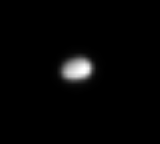

New Moon

This magnified view shows tiny Polydeuces, a moon that was discovered by the Cassini spacecraft and is a mere 3 kilometers (2 miles) across. Along with much larger Helene (32 kilometers, or 20 miles across), Polydeuces orbits Saturn at the same distance as large, icy Dione (1,126 kilometers, or 700 miles across).

Because this body was only recently discovered and is so small, scientists presently know precious little about it. Further observations by Cassini may yield additional insights about its nature and composition.

The image was taken with the Cassini spacecraft narrow-angle camera on May 22, 2006 at a distance of approximately 73,000 kilometers (45,000 miles) from Polydeuces and at a Sun-Polydeuces-spacecraft, or phase, angle of 41 degrees. The image was obtained using a spectral filter sensitive to wavelengths of infrared light centered at 752 nanometers. Scale in the original image was 434 meters (1,423 feet) per pixel. The image has been magnified by a factor of four and contrast-enhanced to aid visibility.

The Cassini-Huygens mission is a cooperative project of NASA, the European Space Agency and the Italian Space Agency. The Jet Propulsion Laboratory, a division of the California Institute of Technology in Pasadena, manages the mission for NASA’s Science Mission Directorate, Washington, D.C. The Cassini orbiter and its two onboard cameras were designed, developed and assembled at JPL. The imaging operations center is based at the Space Science Institute in Boulder, Colo.

Credit: NASA/JPL/Space Science Institute